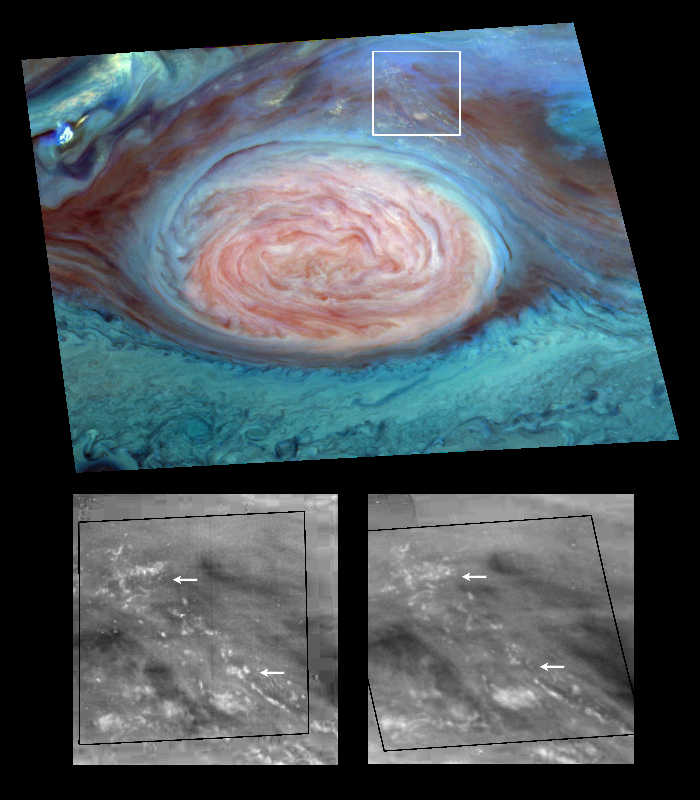

Thunderheads on Jupiter

Scientists have spotted what appear to be thunderheads on Jupiter bright white cumulus clouds similar to those that bring thunderstorms on Earth – at the outer edges of Jupiter’s Great Red Spot. Images from NASA’s Galileo spacecraft now in orbit around Jupiter are providing new evidence that thunderstorms may be an important source of energy for Jupiter’s winds that blow at more than 500 kilometers per hour (about 300 miles per hour). The photos were taken by Galileo’s solid state imager camera on June 26, 1996 at a range of about 1.4 million kilometers (about 860,000 miles).

The image at top is a mosaic of multiple images taken through near-infrared filters. False coloring in the image reveals cloud-top heights. High, thick clouds are white and high, thin clouds are pink. Low-altitude clouds are blue. The two black-and-white images at bottom are enlargements of the boxed area; the one on the right was taken 70 minutes after the image on the left. The arrows show where clouds have formed or dissipated in the short time between the images. The smallest clouds are tens of kilometers across.

On Earth, moist convection in thunderstorms is a pathway through which solar energy, deposited at the surface, is transported and delivered to the atmosphere. Scientists at the California Institute of Technology analyzing data from Galileo believe that water, the most likely candidate for what composes these clouds on Jupiter, may be more abundant at the site seen here than at the Galileo Probe entry site, which was found to be unexpectedly dry.

The Galileo mission is managed by the Jet Propulsion Laboratory for NASA’s Office of Space Science, Washington, D.C. .

Credit: NASA/JPL-Caltech